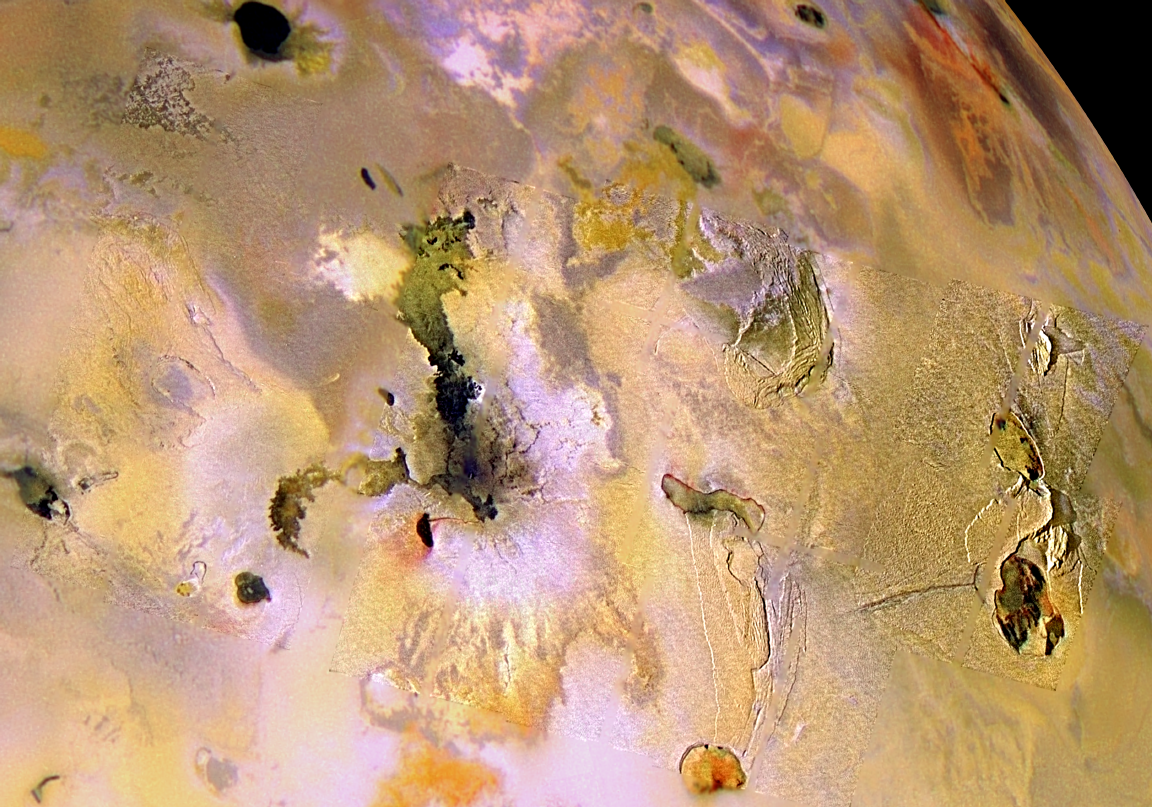

Ionian Mountains and Calderas, in Color

This picture of Jupiter’s volcanic moon Io combines high-resolution black and white images taken by NASA’s Galileo spacecraft on October 10, 1999, with lower resolution color images taken by Galileo on July 3, 1999 to help scientists better understand the relationships between the different surface materials and the underlying geologic structures. For example, there is red material, which is often associated with areas where lava is erupting onto the surface and is thought to be a compound of sulfur, around the margin of Monan Patera (the elongated caldera just to the lower right of center). The broad circle of bright, white material (just to the left of center) is thought to be sulfur-dioxide which is being deposited from the plume Amirani.

The lengths of the shadows cast by the mountains make it possible to estimate the mountains¹ heights. The southern mountain on the far right of the mosaic is approximately 8 kilometers (26,000 feet) high and the mountain to the north of it is approximately 4 kilometers (13,000 feet) high.

North is to the top and the image is centered at 22.8 degrees north latitude and 109.5 degrees west longitude. The higher resolution images have a sharpness of about 500 meters (or yards) per picture element and they are illuminated from the left. These images were taken at a range of 25,000 kilometers (15,500 miles). The color images are illuminated from almost directly behind the spacecraft. The color images were taken at a distance of about 130,000 kilometers (81,000 miles) and show a resolution of 1.3 kilometers (0.8 miles) per picture element.

The Jet Propulsion Laboratory, Pasadena, CA manages the Galileo mission for NASA’s Office of Space Science, Washington, DC. JPL is a division of the California Institute of Technology, Pasadena, CA.

Credit: NASA/JPL/University of Arizona